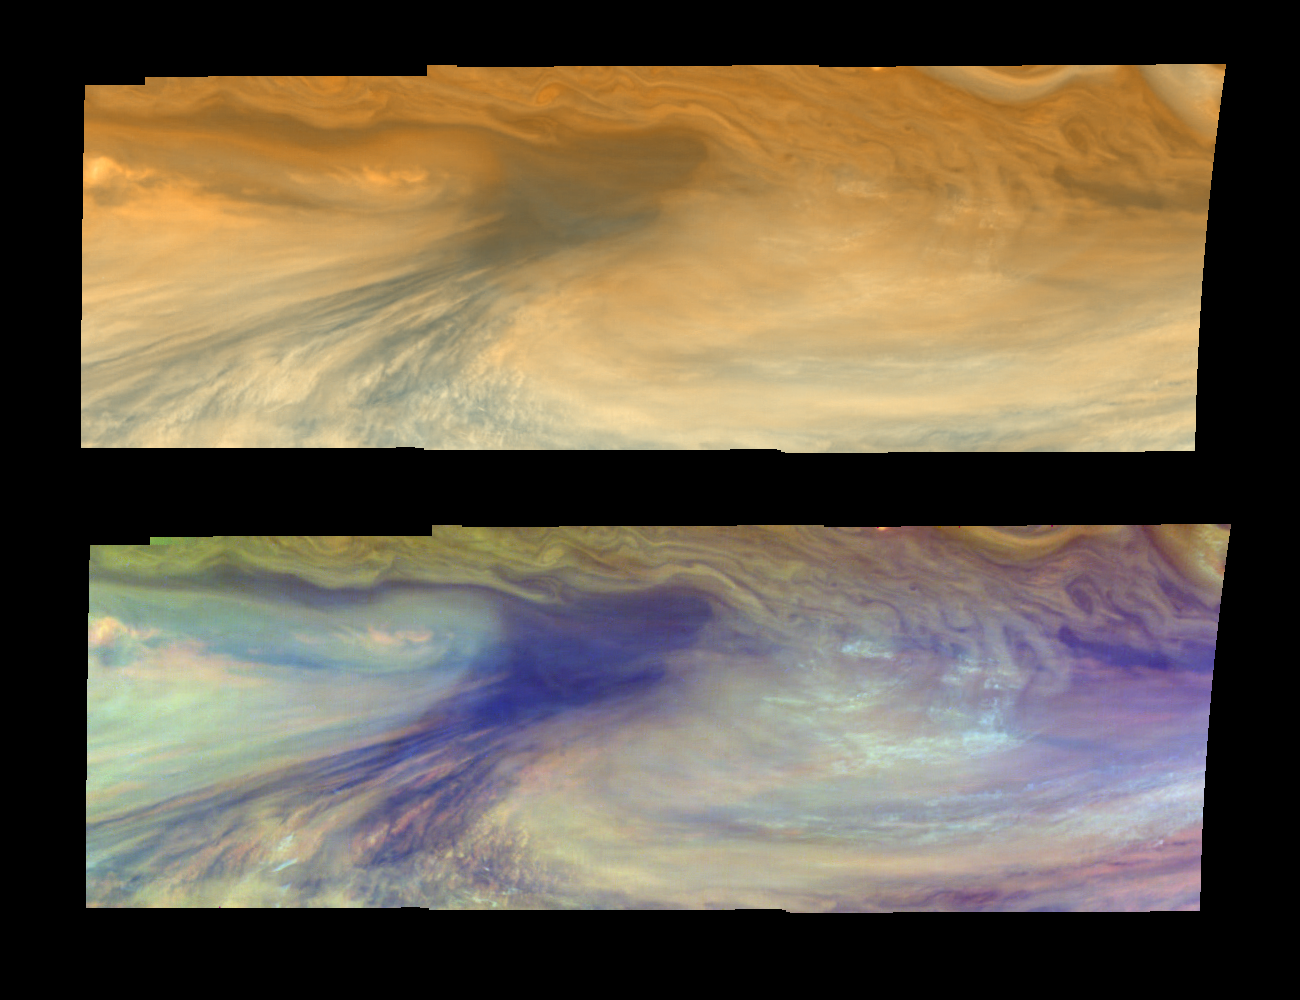

E4 True and False Color Hot Spot Mosaic

True and false color views of Jupiter from NASA’s Galileo spacecraft show an equatorial “hotspot” on Jupiter. These images cover an area 34,000 kilometers by 11,000 kilometers (about 21,100 by 6,800 miles). The top mosaic combines the violet and near infrared continuum filter images to create an image similar to how Jupiter would appear to human eyes. Differences in coloration are due to the composition and abundances of trace chemicals in Jupiter’s atmosphere. The bottom mosaic uses Galileo’s three near-infrared wavelengths displayed in red, green, and blue) to show variations in cloud height and thickness. Bluish clouds are high and thin, reddish clouds are low, and white clouds are high and thick. The dark blue hotspot in the center is a hole in the deep cloud with an overlying thin haze. The light blue region to the left is covered by a very high haze layer. The multicolored region to the right has overlapping cloud layers of different heights. Galileo is the first spacecraft to distinguish cloud layers on Jupiter.

North is at the top. The mosaic covers latitudes 1 to 10 degrees and is centered at longitude 336 degrees west. The smallest resolved features are tens of kilometers in size. These images were taken on December 17, 1996, at a range of 1.5 million kilometers (about 930,000 miles) by the Solid State Imaging camera system aboard Galileo. The Jet Propulsion Laboratory, Pasadena, CA manages the mission for NASA’s Office of Space Science, Washington, DC.

This image and other images and data received from Galileo are posted on the World Wide Web, on the Galileo mission home page at: http://galileo.jpl.nasa.gov. Background information and educational context for the images can be found at: http:/ /www.jpl.nasa.gov/galileo/sepo.

Credit: NASA/JPL-Caltech